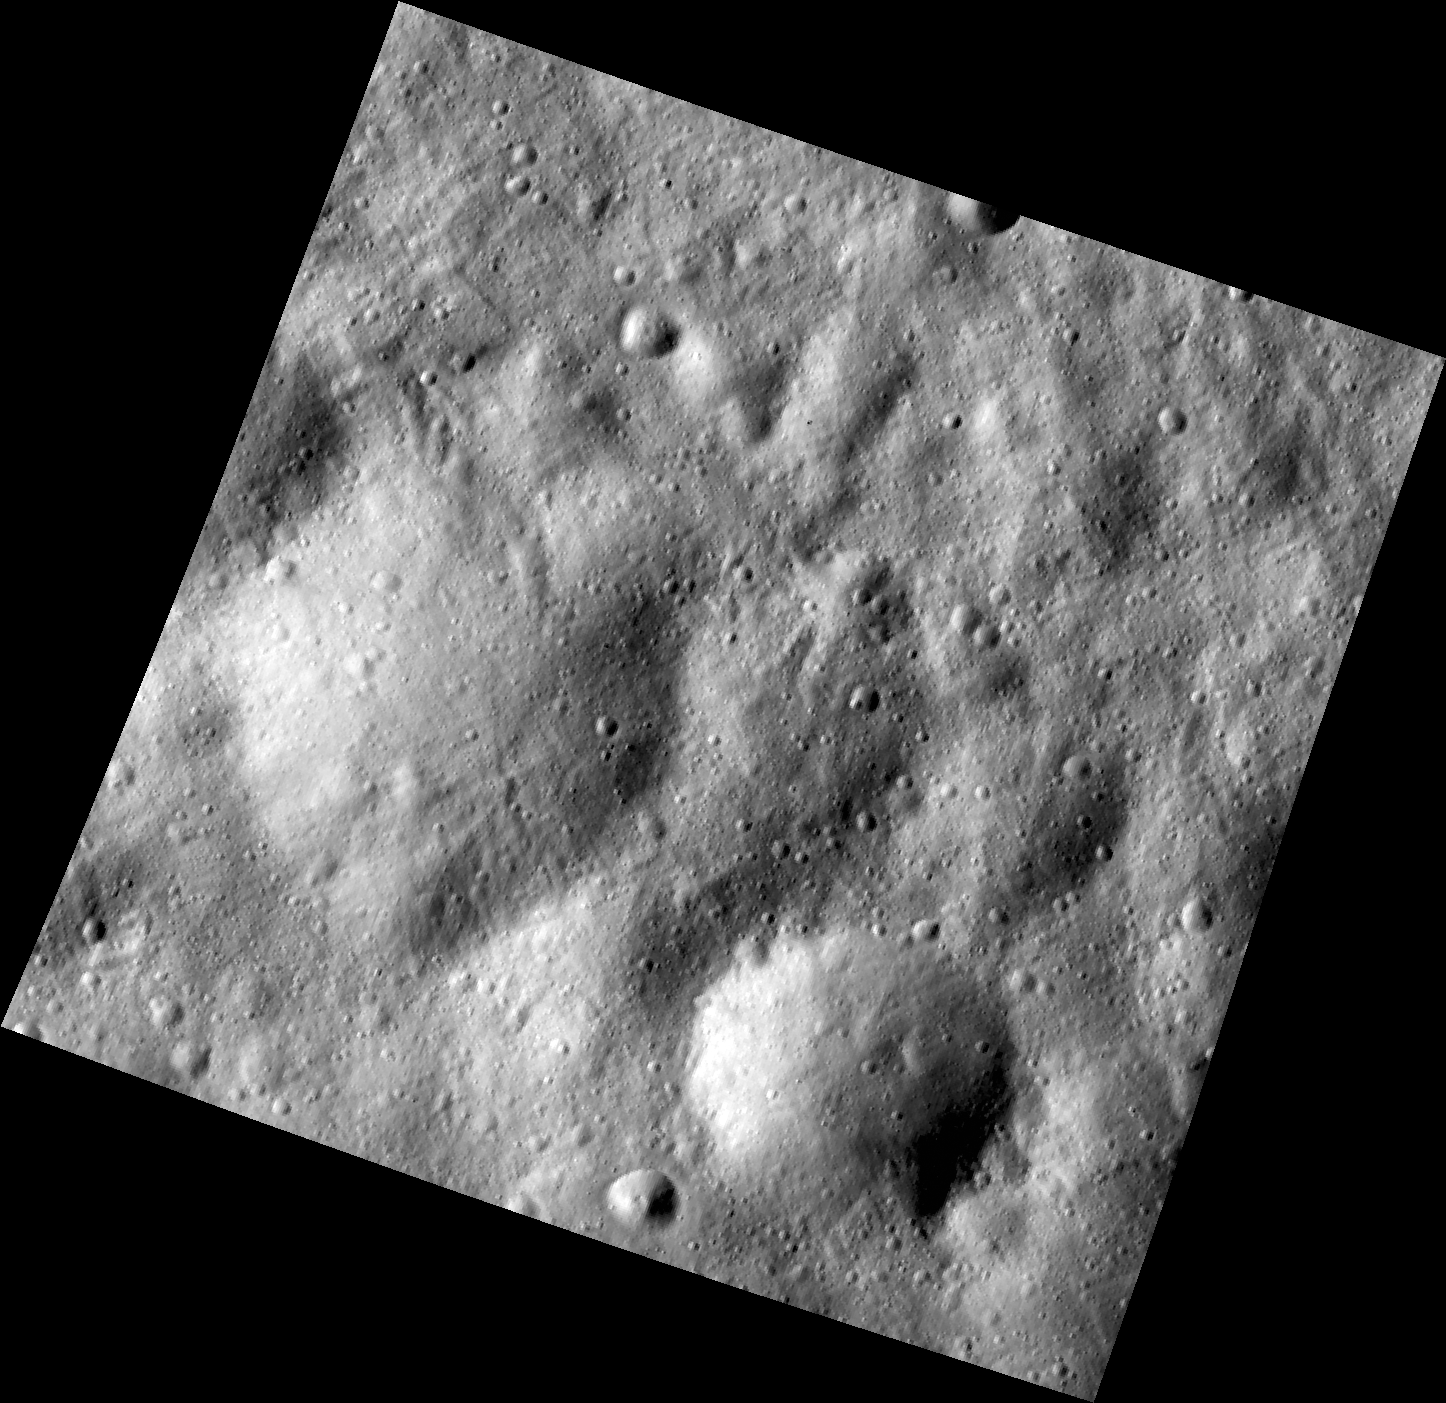

Buried Craters on Vesta

This image, one of the first obtained by NASA’s Dawn spacecraft in its low altitude mapping orbit, shows many buried craters located within the equatorial trough region of the giant asteroid Vesta. It is in an area that bears traces of the material thrown out by the impact that created the Rheasilvia basin in the asteroid’s south polar region. Also visible are lineated features in a variety of shapes and sizes.

The image, taken by Dawn’s framing camera, is centered around minus 15 degrees latitude and 50 degrees longitude. It was obtained on Dec. 13, 2011, at an altitude of 117 miles (189 kilometers). The image covers an area 11 miles by 11 miles (18 kilometers by 18 kilometers).

The Dawn mission to Vesta and Ceres is managed by NASA’s Jet Propulsion Laboratory, a division of the California Institute of Technology in Pasadena, for NASA’s Science Mission Directorate, Washington. UCLA is responsible for overall Dawn mission science. The Dawn framing cameras have been developed and built under the leadership of the Max Planck Institute for Solar System Research, Katlenburg-Lindau, Germany, with significant contributions by DLR German Aerospace Center, Institute of Planetary Research, Berlin, and in coordination with the Institute of Computer and Communication Network Engineering, Braunschweig. The framing camera project is funded by the Max Planck Society, DLR, and NASA/JPL.

Credit: NASA/JPL-Caltech/UCLA/MPS/DLR/IDA